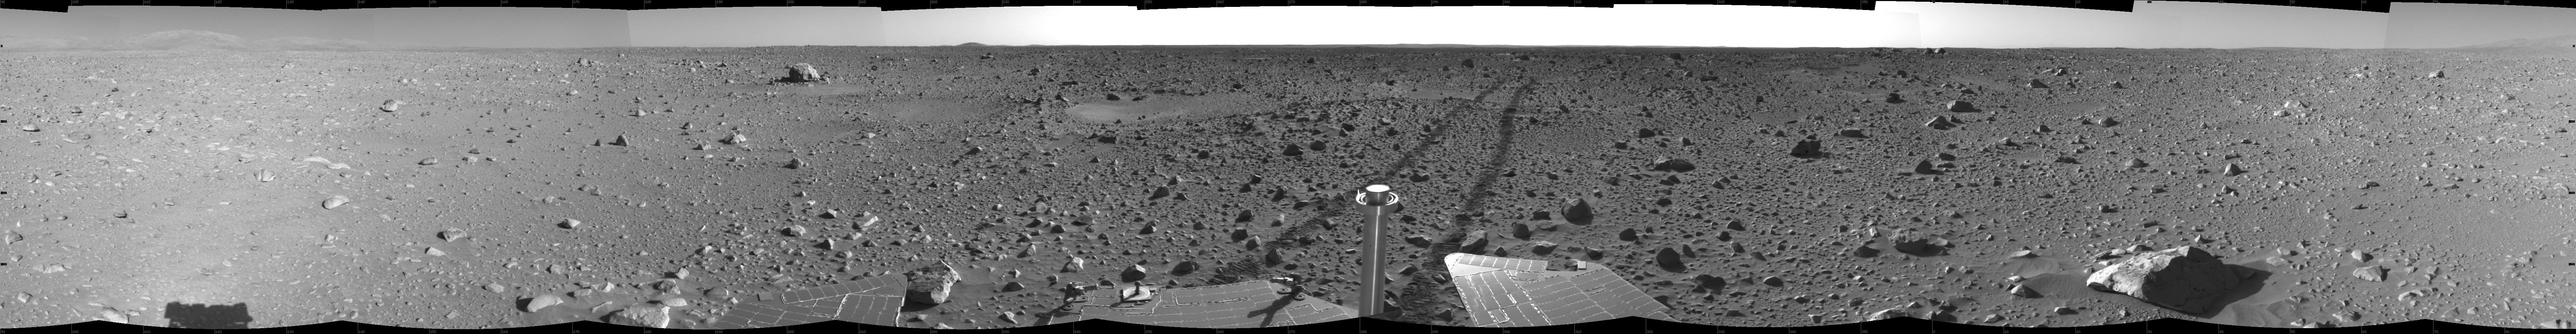

The Road Less Traveled

This cylindrical-projection view was created from navigation camera images that NASA’s Mars Exploration Rover Spirit acquired on sol 127 (May 12, 2004). Spirit is sitting at site 48. The tracks show the path the rover has traveled so far on its way to the base of the “Columbia Hills.” In this image, the hills can be seen silhouetted against the horizon on the far left side. Spirit will reach the base of the hills by sol 160.

Credit: NASA/JPL